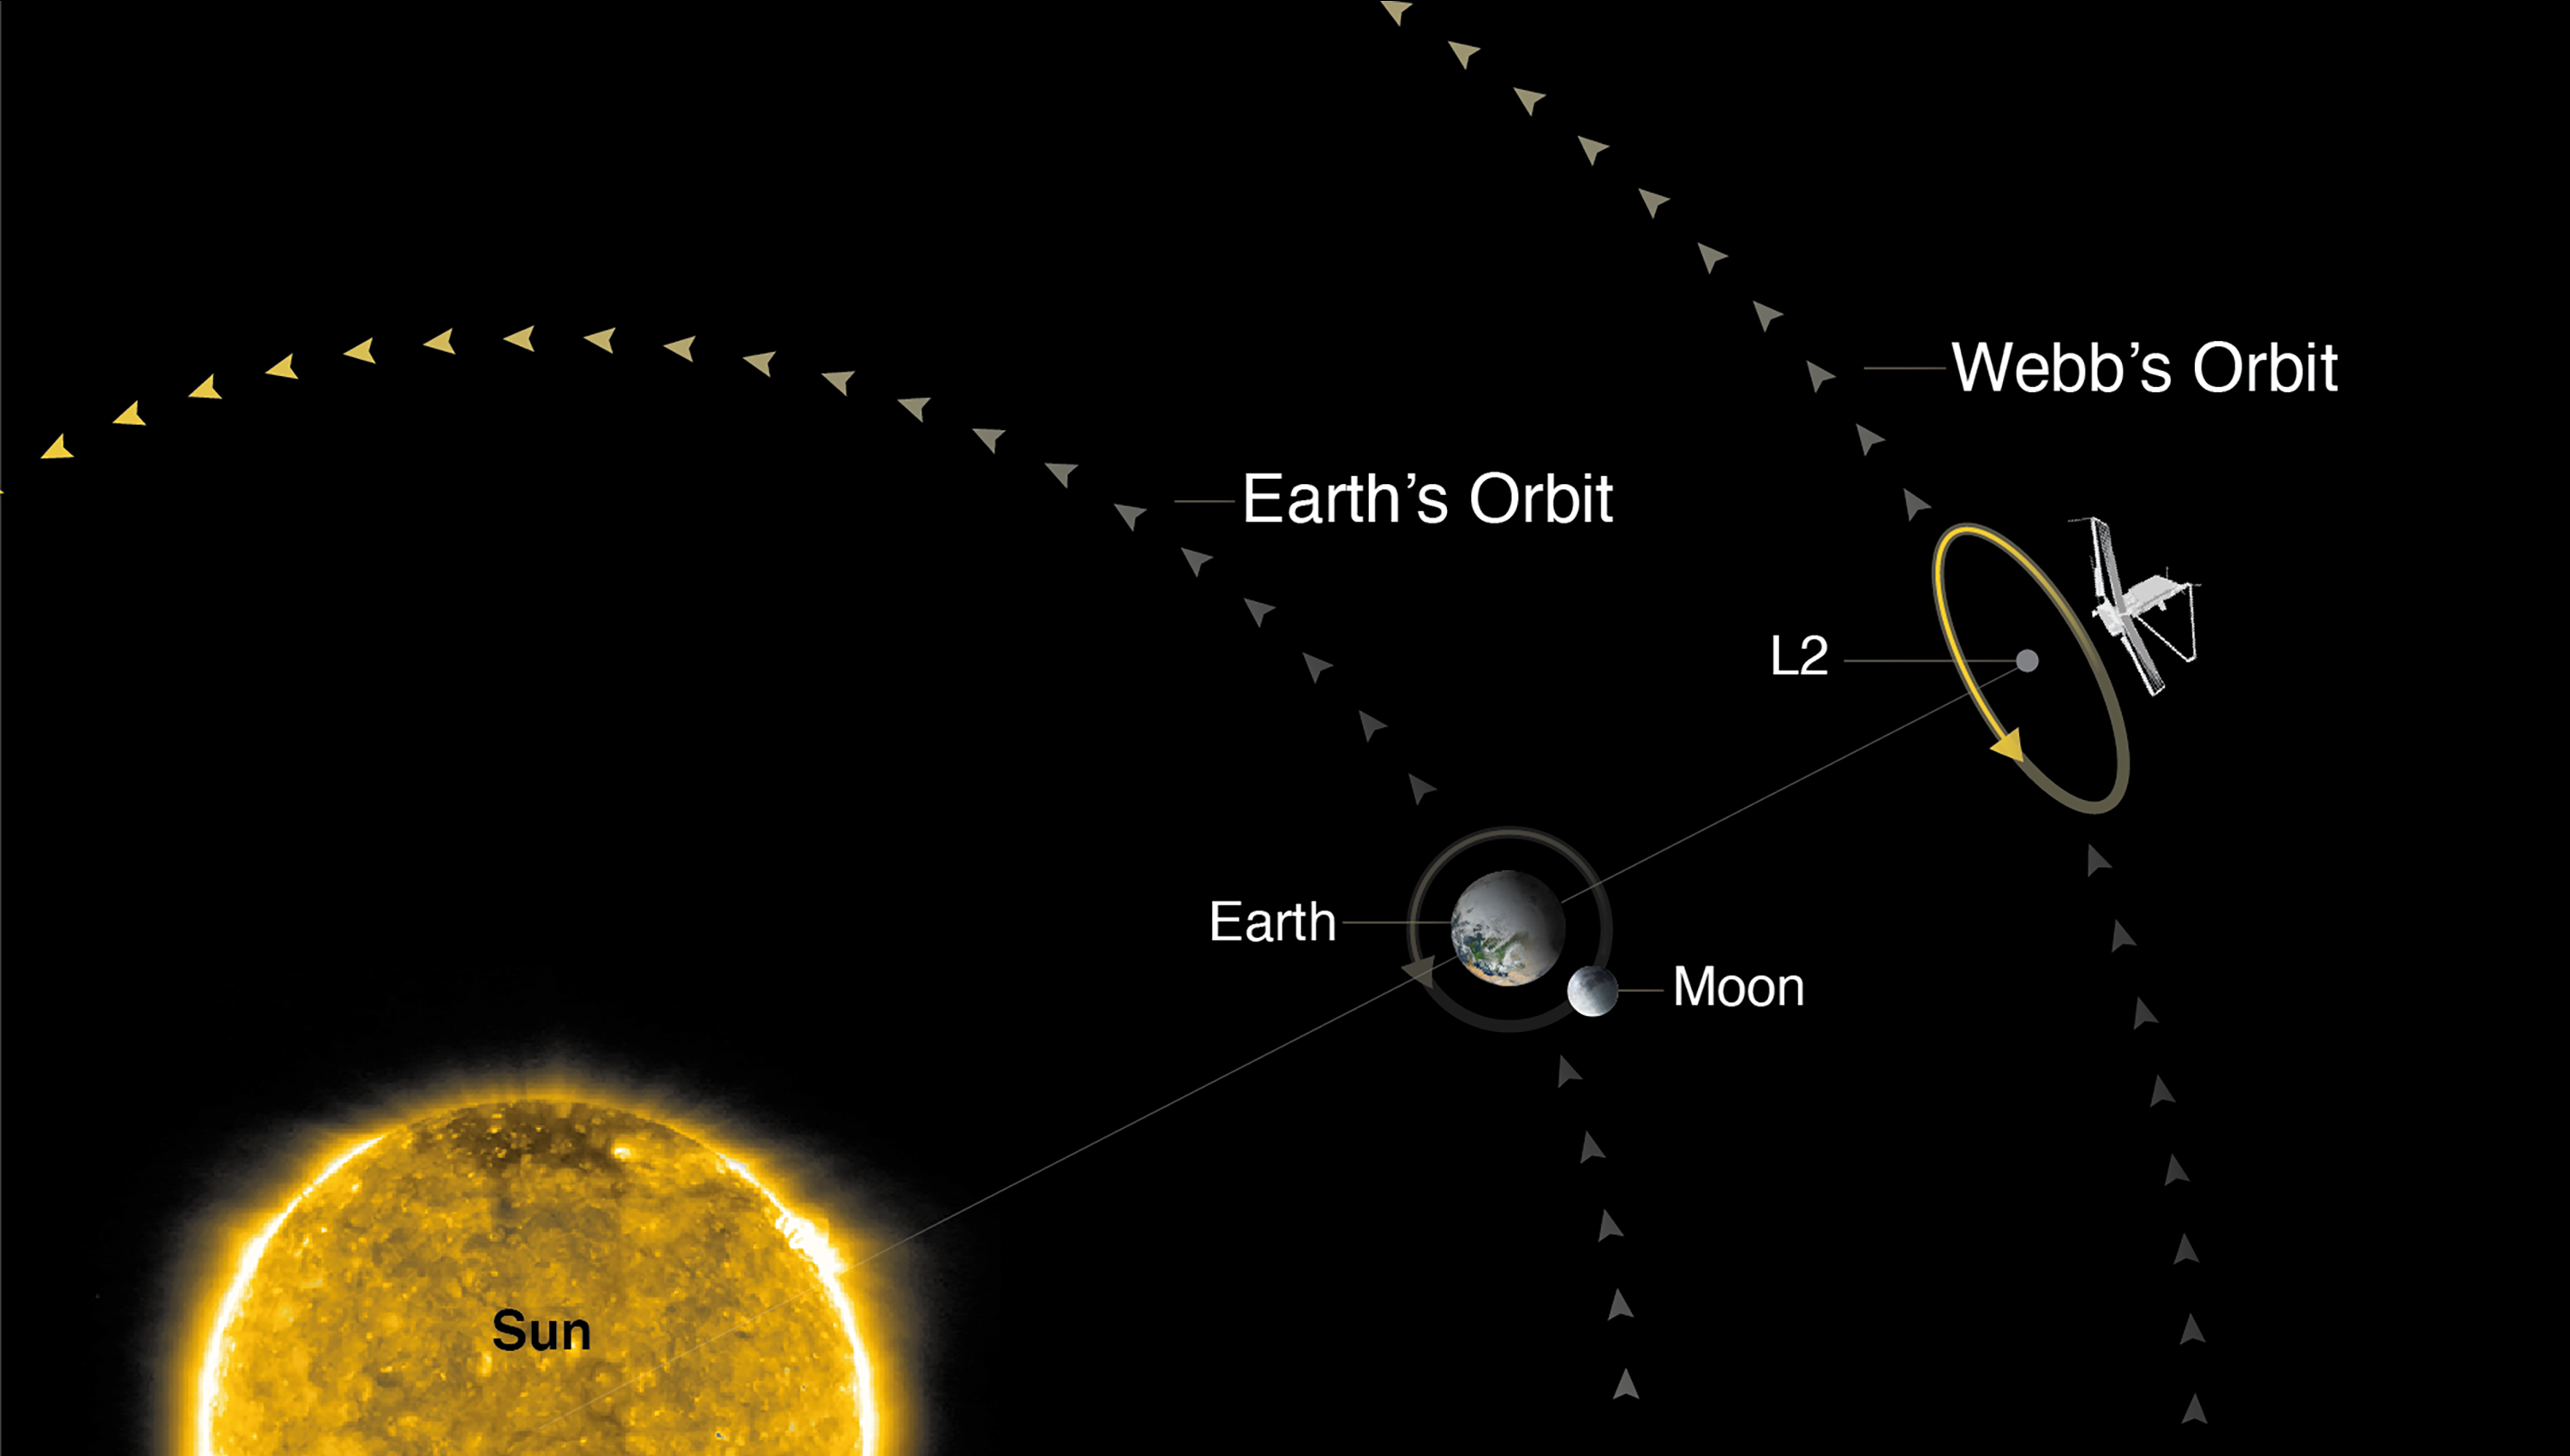

Webb’s Orbit

Webb will orbit the Sun near the second Sun-Earth Lagrange point (L2), which lies approximately 1.5 million kilometers (1 million miles) from Earth on the far side of Earth from the Sun. Webb will not be located precisely at L2, but will move in a halo orbit around L2 as it orbits the Sun. In this orbit, Webb can maintain a safe distance from the bright light of the Sun, Earth, and Moon, while also maintaining its position relative to Earth.

Credit: Image: NASA, ESA, CSA, STScI